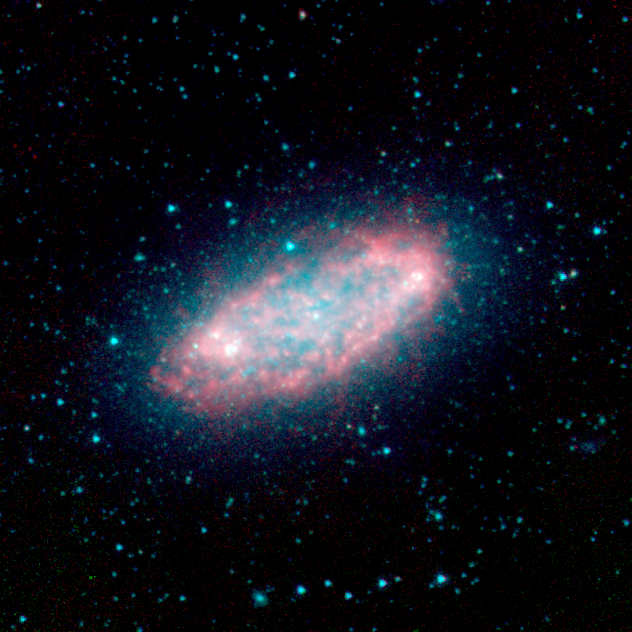

NGC 2976

The nearby galaxy NGC 2976, located approximately 10 million light-years away in the constellation Ursa Major near the Big Dipper, was captured by the Spitzer Infrared Nearby Galaxy Survey (SINGS) Legacy Project using the telescope's Infrared Array Camera (IRAC). Unlike other spiral galaxies where the star-forming and dusty regions highlight spiral arms, this galaxy has a rather chaotic appearance.

As the "glowing" red emission maps out, Spitzer is able to pierce through dense clouds of gas and dust that comprise the spiral disk, revealing new star formation that is driving the evolution of the galaxy.

The SINGS image is a four channel color composite, where blue indicates emission at 3.6 microns, green corresponds to 4.5 microns, and red to 5.8 and 8.0 microns. The contribution from starlight (measured at 3.6 microns) in this picture has been subtracted from the 5.8 and 8 micron images to enhance the visibility of the dust features.

Credit: NASA/JPL-Caltech/R. Kennicutt (University of Arizona) and the SINGS Team